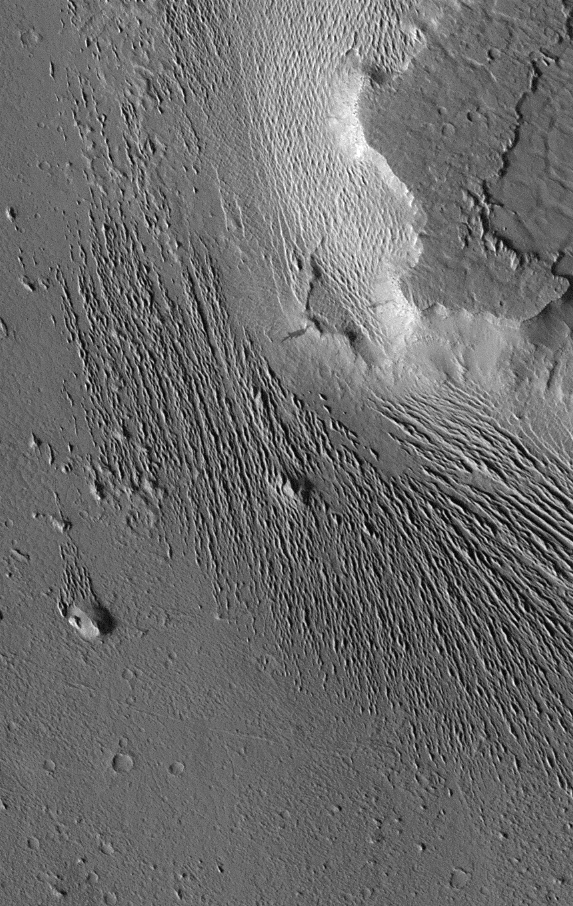

Medusae Fossae #1

Extensive wind-swept plains of the Medusae Fossae formation on Mars. This northern subframe image, frame 3104, is of a 3.0 x 4.7 km area centered near 2.4 degrees north, 163.8 degrees west.

Figure caption from Science Magazine.

Credit: NASA/JPL/Malin Space Science Systems